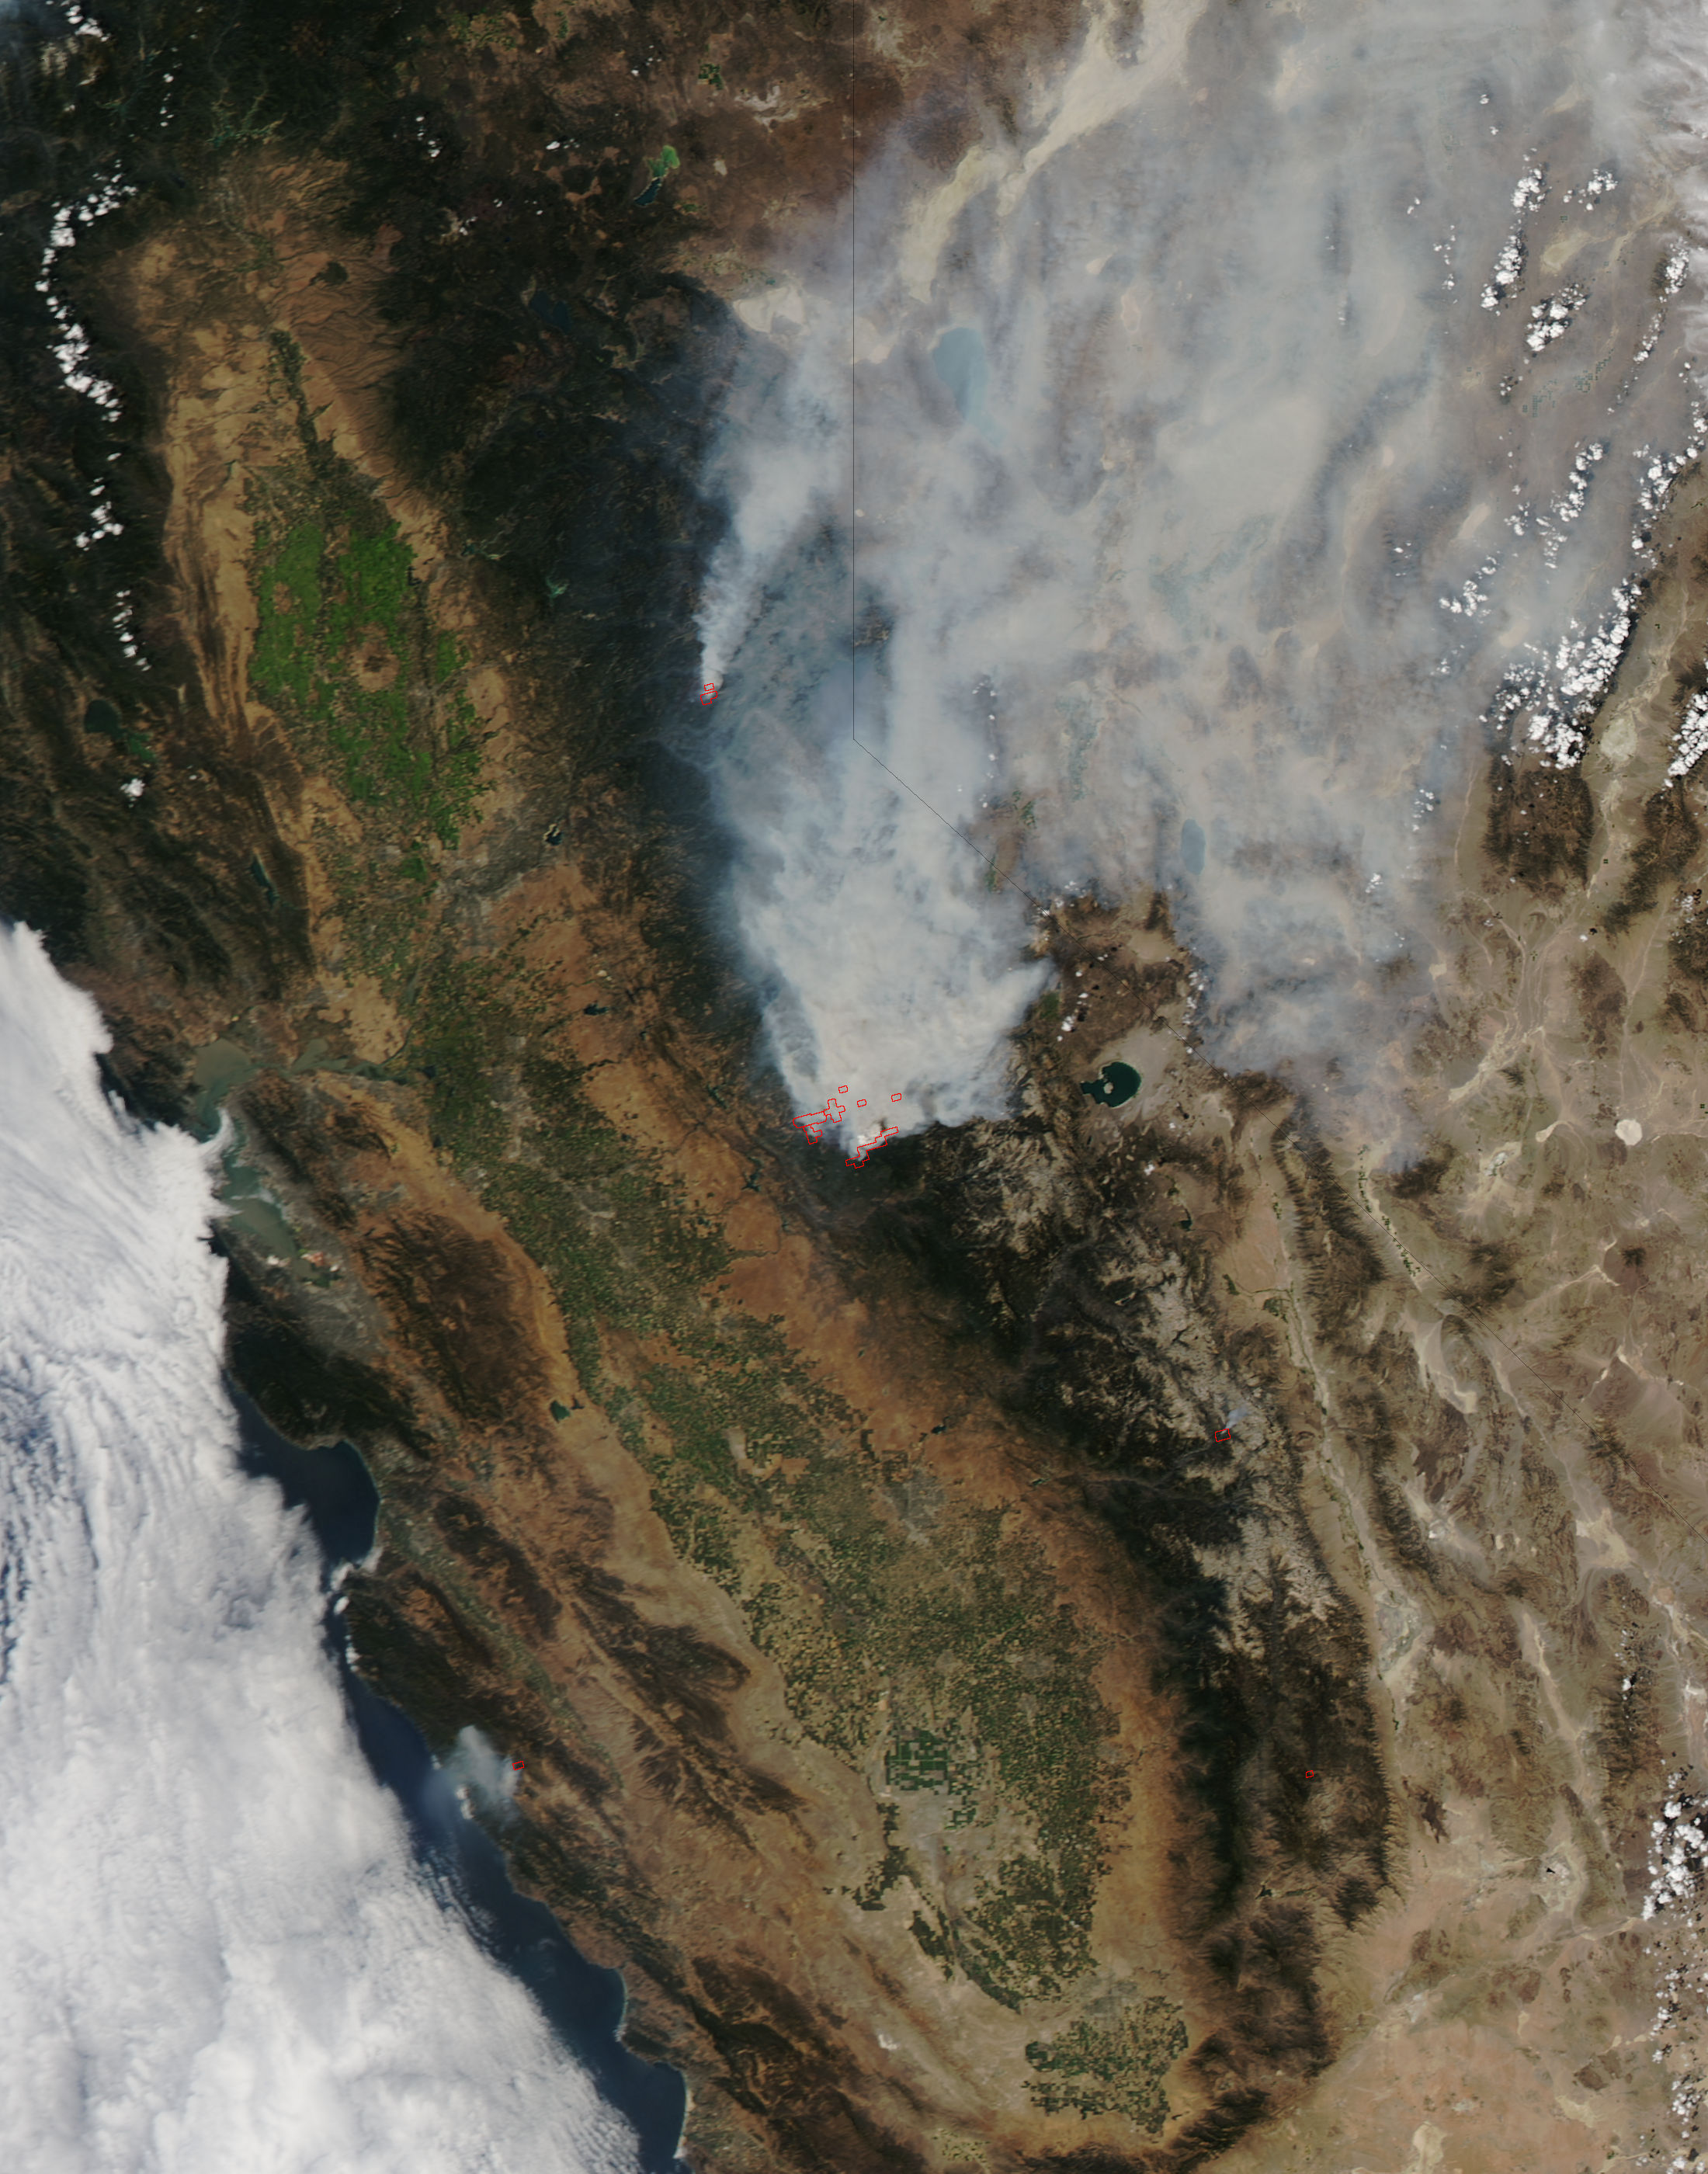

Rim Fire, California

On August 23, 2013, the Moderate Resolution Imaging Spectroradiometer (MODIS) on NASA’s Aqua satellite acquired this image of the drought-fueled Rim fire burning in central California, near Yosemite National Park. Red outlines indicate hot spots where MODIS detected unusually warm surface temperatures associated with fires. Winds blew a thick smoke plume toward the northeast. A smaller fire—American fire—burned to the north. The lower image is a photograph that shows the fire burning at night on August 21. Started on August 17, 2013, the fast-moving fire had already charred more than 100,000 acres (40,000 hectares) by August 23, despite the efforts of more than 2,000 firefighters. Hundreds of people were forced to evacuate their homes, and roads in the area were closed. As of August 23, no structures had been reported destroyed, but the fire threatened the towns of Groveland and Pine Mountain Lake. By late August, wildfires had burned 3.4 million acres in the United States, making 2013 somewhat less active than other recent years. Over the last decade, fires charred 5.7 million acres on average by August 22, according to statistics published the National Interagency Fire Center. NASA image by Jeff Schmaltz, LANCE/EOSDIS Rapid Response.

Credit: NASA Earth Observatory